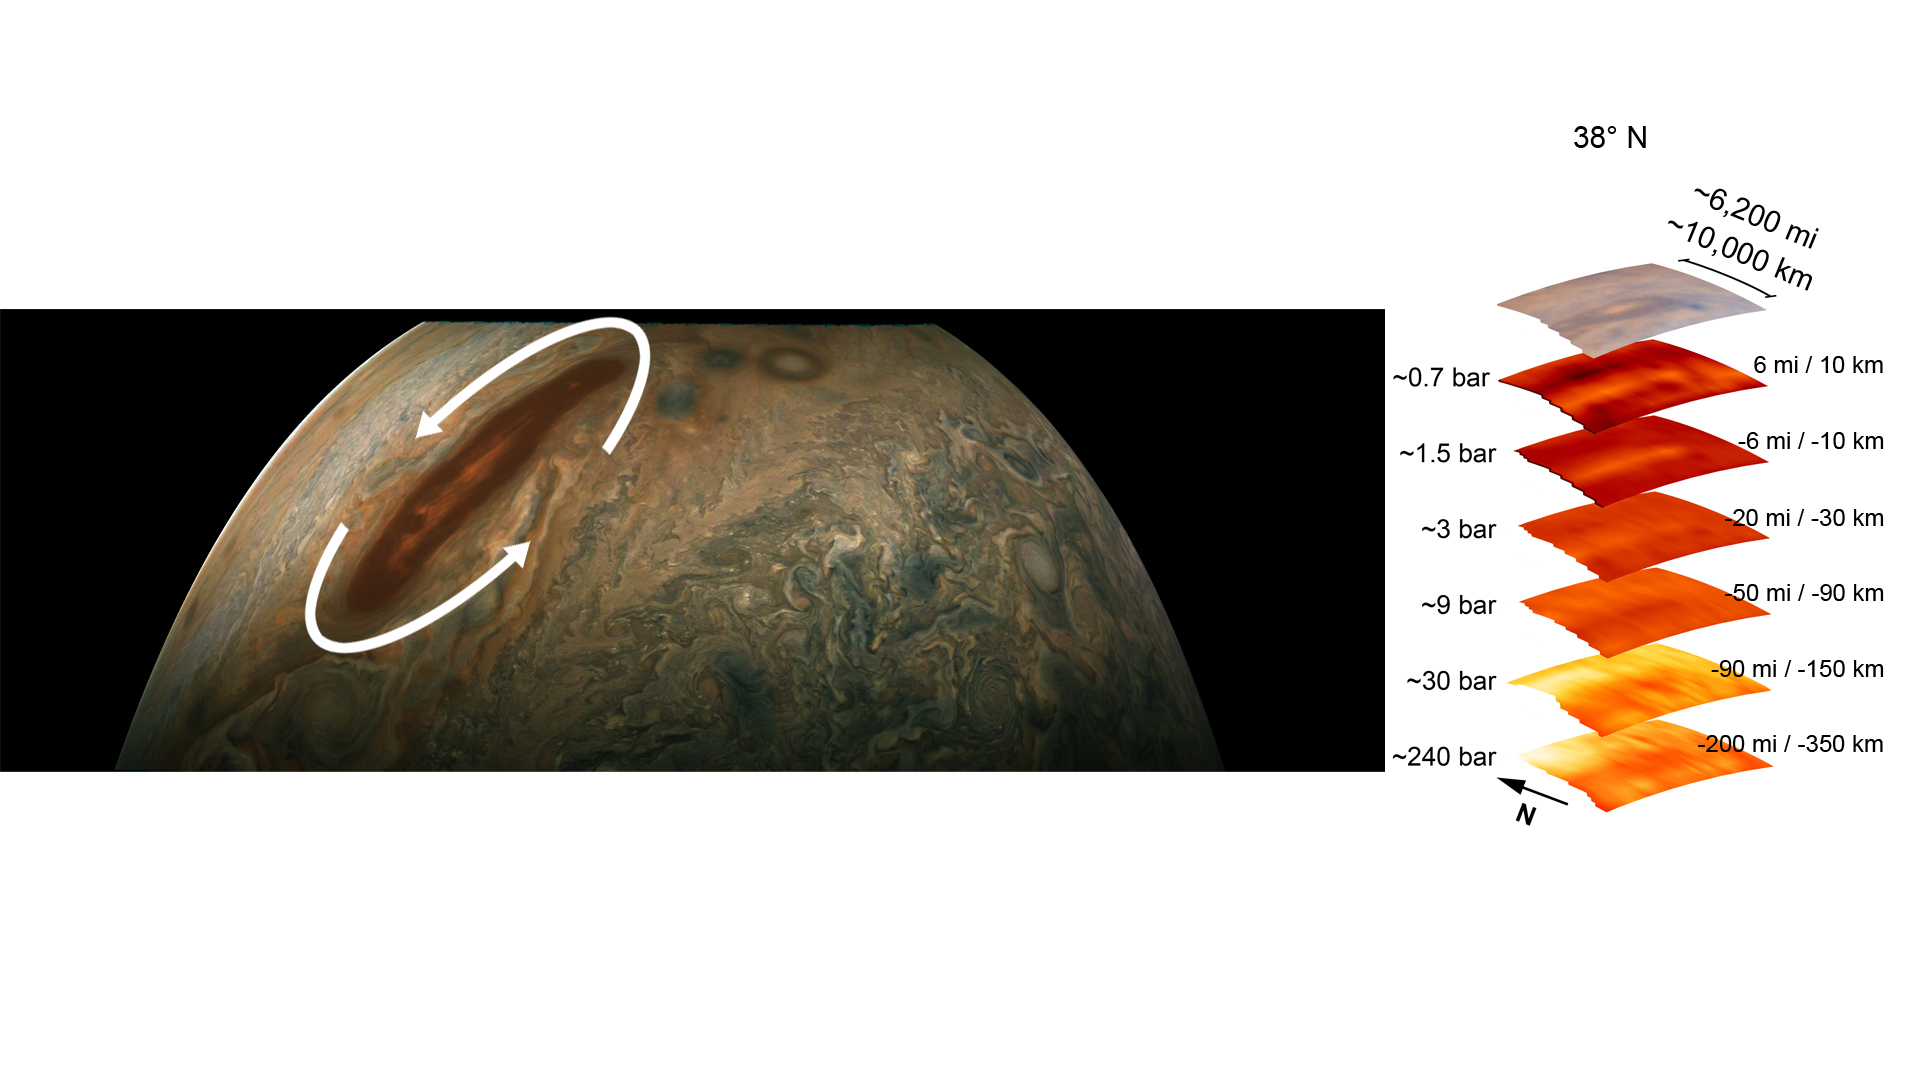

Juno Dives Deep Into a Brown Barge

The color-enhanced image on the left is from the JunoCam imager aboard NASA’s Juno spacecraft and has been annotated to depict the anticyclonic (counterclockwise) rotation of one of Jupiter’s intriguing atmospheric phenomena – a long, brown oval cyclonic region known as a “brown barge.” The graphic on the right highlights the large-scale structure of the brown barge as seen by the spacecraft’s microwave radiometer (MWR) instrument. Data for the image and the microwave radiometer results were collected during a low flyby of Jupiter.

Brown barges usually lie within Jupiter’s dark North Equatorial Belt, although they are sometimes found in the similarly dark South Equatorial Belt as well. They can often be difficult to detect visually because their color blends in with the dark surroundings. Brown barges usually dissipate after the entire cloud belt undergoes an upheaval and reorganizes itself. Juno is providing the first glimpses of the detailed structure within such a barge.

The radiometer data was acquired from the six channels of MWR. Each MWR channel peers progressively deeper below the visible cloud tops. In fact, the MWR instrument enables Juno to see deeper into Jupiter than any previous spacecraft or Earth-based observations.

Unlike Earth, which as a solid surface, Jupiter is a gas giant with no discernable solid surface. So the planetary science community has defined the “base” of Jupiter’s atmosphere as the location where its pressure is equivalent to 1 bar. The bar is a metric unit of pressure that, at 14.5 pounds per square inch, is slightly less than the average atmospheric pressure on Earth at sea level. The numbers to the left of each layer of MWR data indicates the pressure that is present at the location in the atmosphere where the MWR reading occurred.

The distance measurements to the right of each layer of MWR data provides the distance – either above or below the 1 bar level – at which the corresponding MWR measurement was taken.

For context, the top layer in the figure is a visible-light image depicting Jupiter’s different levels of clouds, with an average altitude about 6 miles above the 1 bar pressure region.

Credit: Image data: NASA/JPL-Caltech/SwRI/MSSS, Image processing: Gerald Eichstädt CC BY